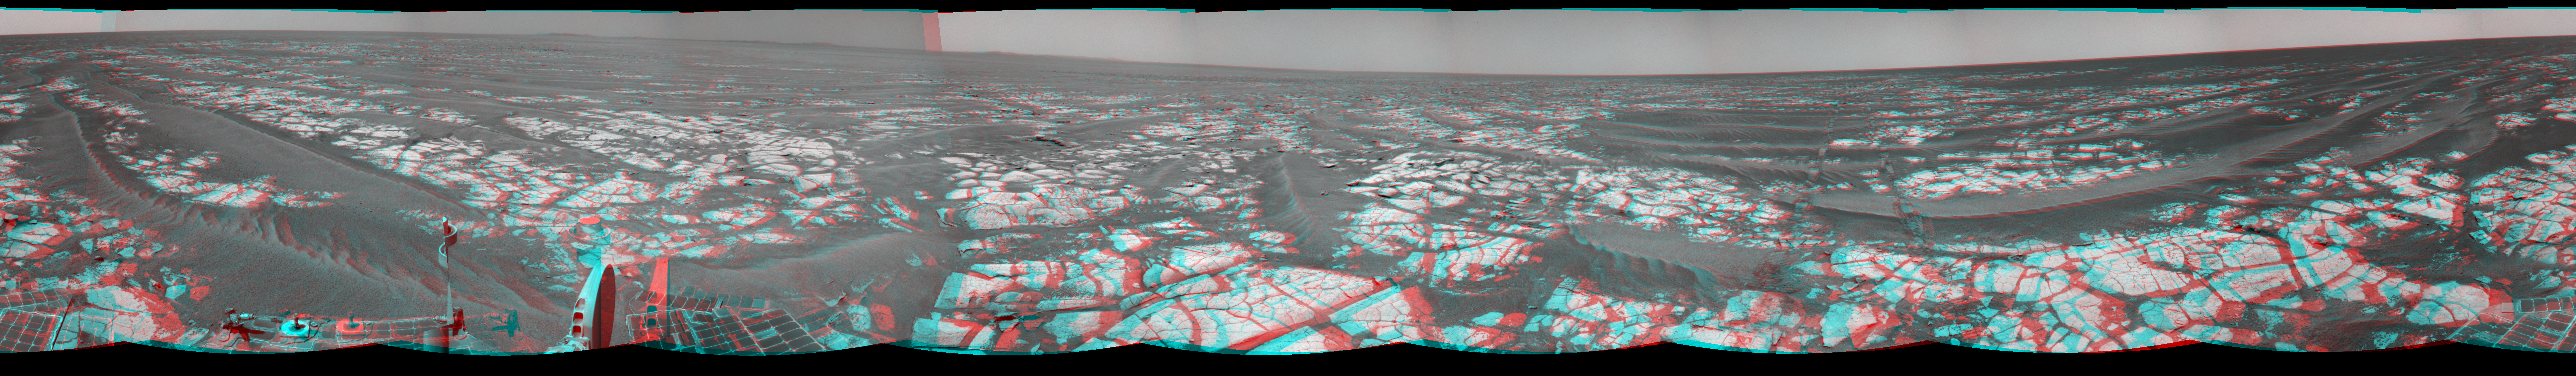

Opportunity’s Surroundings After Sol 2393 Drive (Stereo)

Left-eye view of a color stereo pair

Right-eye view of a color stereo pair

This mosaic of images from the navigation camera on NASA’s Mars Exploration Rover Opportunity shows surroundings of the rover’s location following an 100.7-meter (330-foot) drive during the 2,393rd Martian day, or sol, of Opportunity’s mission on Mars (Oct. 17, 2010). South is at the center; north at both ends. The view appears three-dimensional when viewed through red-blue glasses with the red lens on the left.

The camera took the component images for this 360-degree panorama during sols 2393 and 2394. The terrain includes light-toned bedrock and darker ripples of wind-blown sand. For scale, the distance between the parallel wheel tracks in the right half of the image is about 1 meter (about 40 inches).

This panorama combines right-eye and left-eye views presented as cylindrical-perspective projections.

Credit: NASA/JPL-Caltech